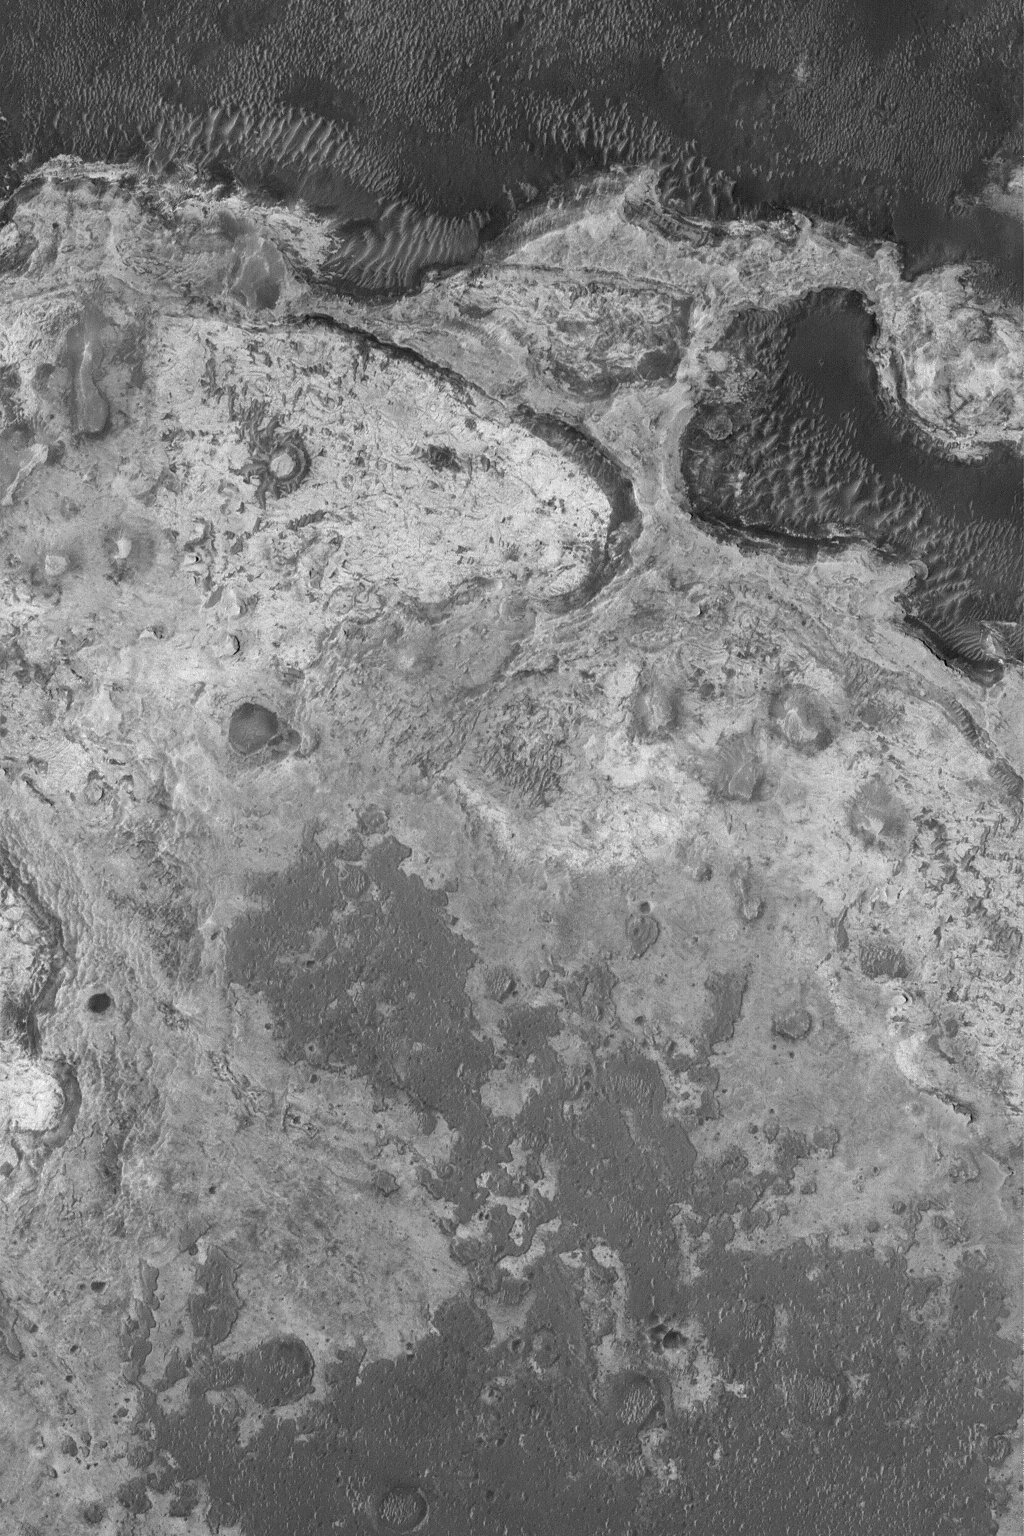

Meridiani Outcrops

31 July 2004
The sedimentary rock outcrops explored this year by the Mars Exploration Rover, Opportunity, in Meridiani Planum are just the “tip of the iceberg.” Northern Sinus Meridiani exhibits vast outcrops of sedimentary rock of widely varied erosional characteristics and physical properties. Investigation of these rocks from orbit using the high resolution capabilities of the Mars Global Surveyor (MGS) Mars Orbiter Camera (MOC) has been underway for nearly seven years. This MGS MOC image shows an example, complete with small buttes formed of eroded sedimentary rock, in northern Sinus Meridiani. The image is located near 1.2°N, 358.9°W, and covers an area about 3 km (1.9 mi) across. Sunlight illuminates the terrain from the left.

Credit: NASA/JPL/Malin Space Science Systems